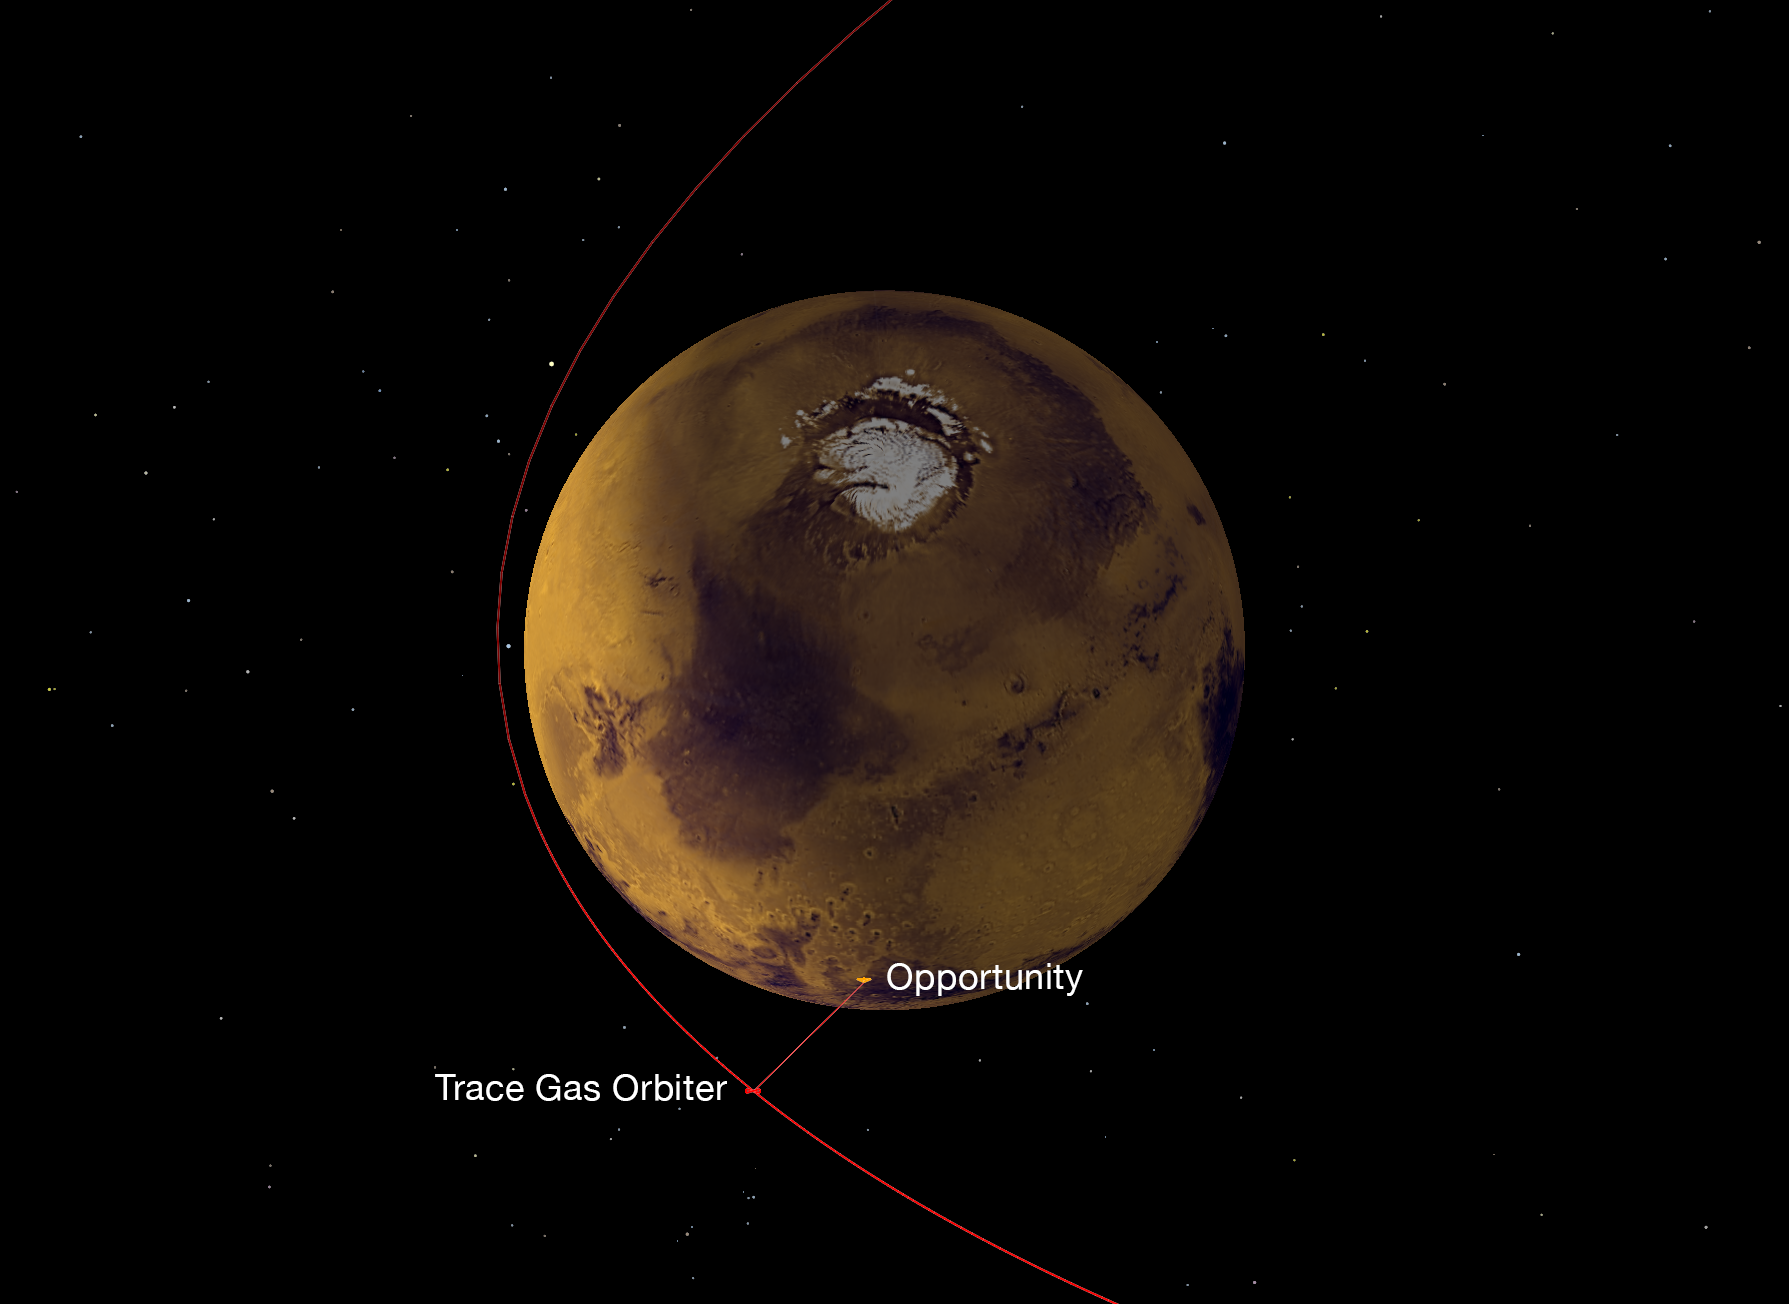

Strengthening the Mars Telecommunications Network

On Nov. 22, 2016, a NASA radio aboard the European Space Agency’s (ESA’s) Trace Gas Orbiter, which arrived at Mars the previous month, succeeded in its first test of receiving data transmitted from NASA Mars rovers, both Opportunity and Curiosity.

This graphic depicts the geometry of Opportunity transmitting data to the orbiter, using the ultra-high frequency (UHF) band of radio wavelengths. The orbiter received that data using one of its twin Electra UHF-band radios. Data that the orbiter’s Electra received from the two rovers was subsequently transmitted from the orbiter to Earth, using the orbiter’s main X-band radio.

The Trace Gas Orbiter is part of ESA’s ExoMars program. During the initial months after its Oct. 19, 2016, arrival, it is flying in a highly elliptical orbit. Each loop takes 4.2 days to complete, with distances between the orbiter and the planet’s surface ranging from about 60,000 miles (about 100,000 kilometers) to less than 200 miles (less than 310 kilometers). Later, the mission will reshape the orbit to a near-circular path about 250 miles (400 kilometers) above the surface of Mars.

Three NASA orbiters and one other ESA orbiter currently at Mars also have relayed data from Mars rovers to Earth. This strategy enables receiving much more data from the surface missions than would be possible with a direct-to-Earth radio link from rovers or stationary landers. Successful demonstration of the capability added by the Trace Gas Orbiter strengthens and extends the telecommunications network at Mars for supporting future missions to the surface of the Red Planet.

NASA’s Jet Propulsion Laboratory, Pasadena, California, designed Electra radios to include several features valuable for such data relay. Curiosity and two NASA orbiters already use Electra radios. The Electra radios on Trace Gas Orbiter (the one used for this test and an onboard spare) have improvements to enhance performance compared with the Electra capability on NASA’s Mars Reconnaissance Orbiter, which has been in service at Mars since 2006.

Credit: NASA/JPL-Caltech/ESA